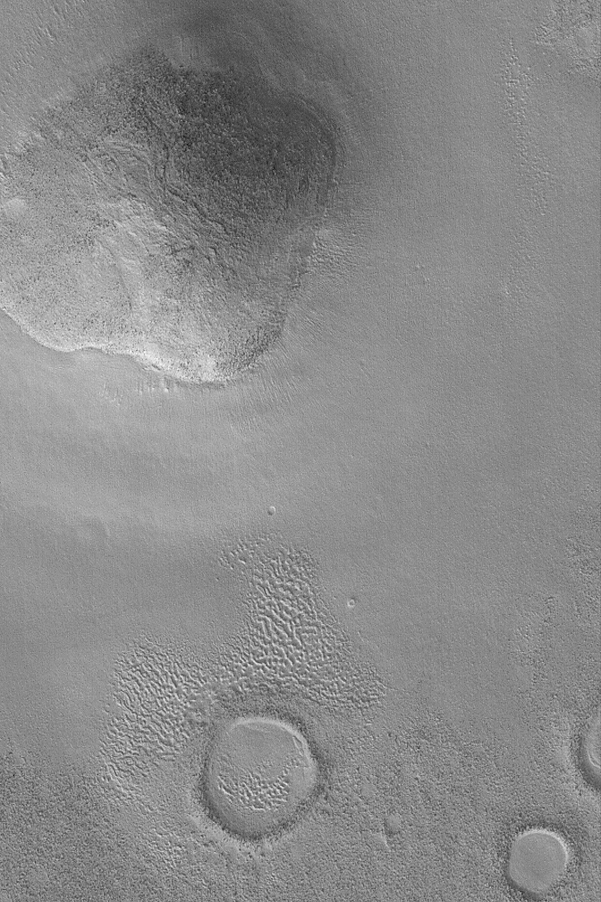

Knob in Propontis

1 March 2004
This Mars Global Surveyor (MGS) Mars Orbiter Camera (MOC) image shows a rounded hill, or knob, in the Propontis region of Mars near 43.7°N, 189.1°W. This knob is a remnant of a former terrain, perhaps the remains of an old crater rim, or eroded upland. Dark specks on its surface may be large boulders. Old impact craters are seen in the lower third (southern third) of the image. The picture covers an area 3 km (1.9 mi) wide; sunlight illuminates the scene from the lower left.

Credit: NASA/JPL/Malin Space Science Systems